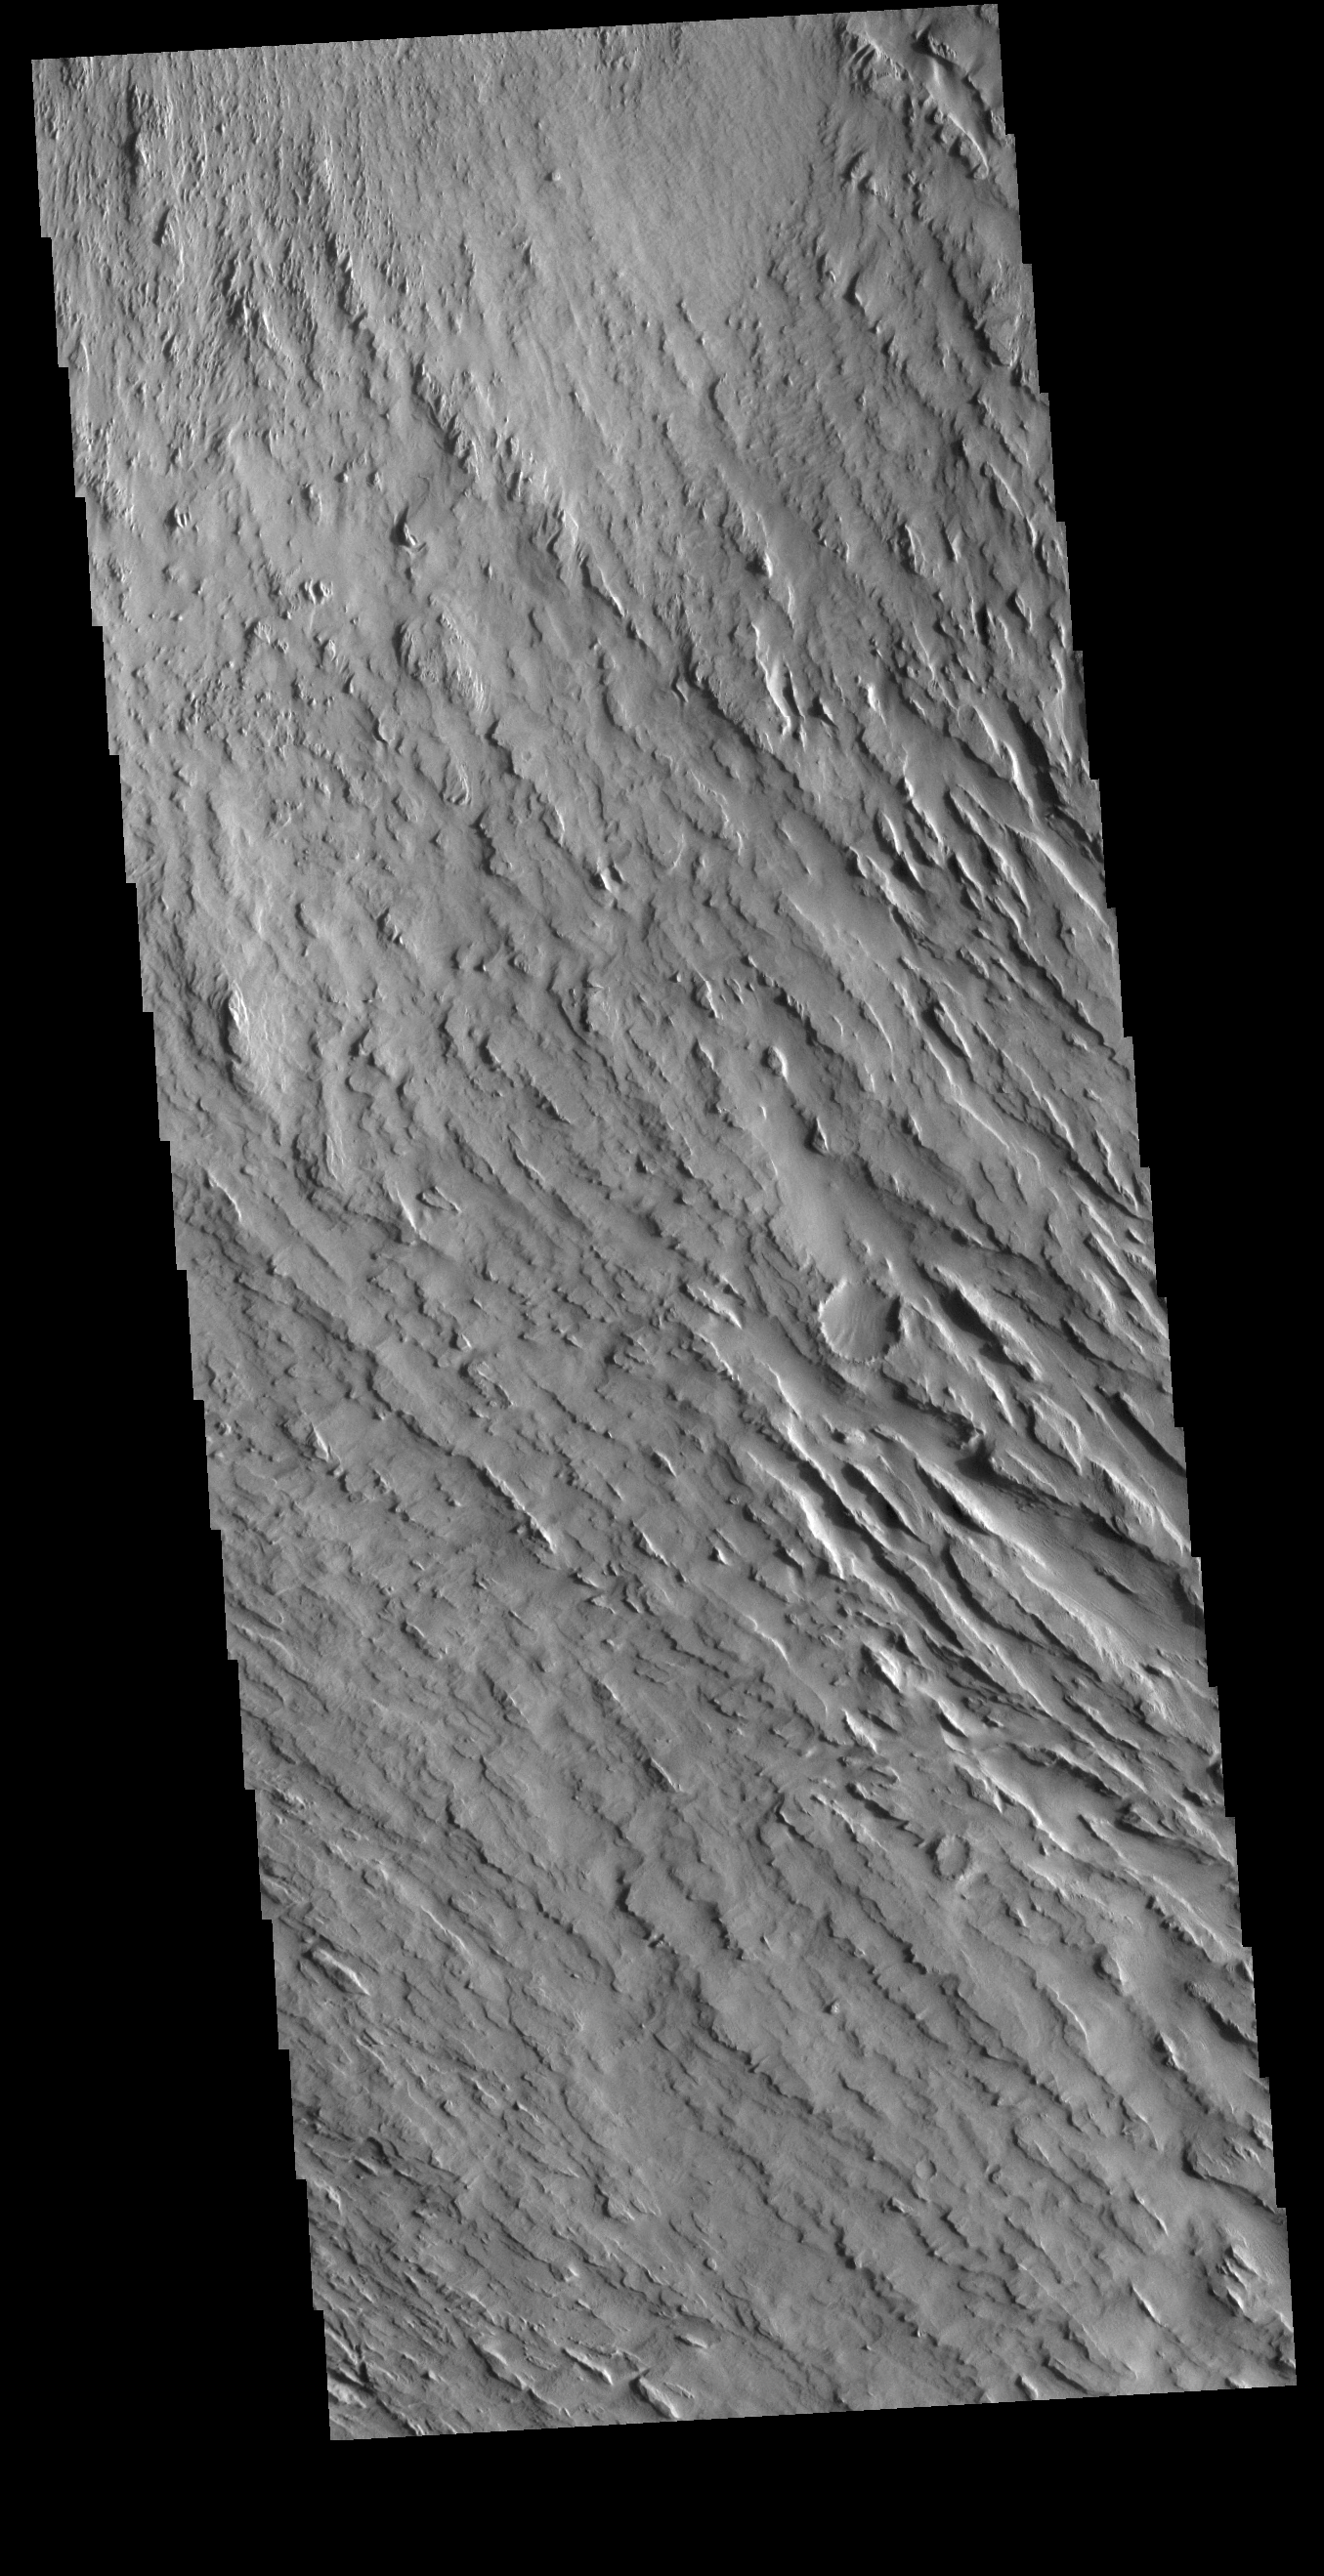

Memnonia Sulci

Today’s VIS image shows some of the extensive wind etched terrain in Memnonia Sulci, located southwest of Olympus Mons. The linear ridges are called yardangs and form by wind removal of semi-cemented material. The ridges are parallel to wind direction, so the predominate winds that created the yardangs in this image blew NW/SE.

Credit: NASA/JPL-Caltech/ASU